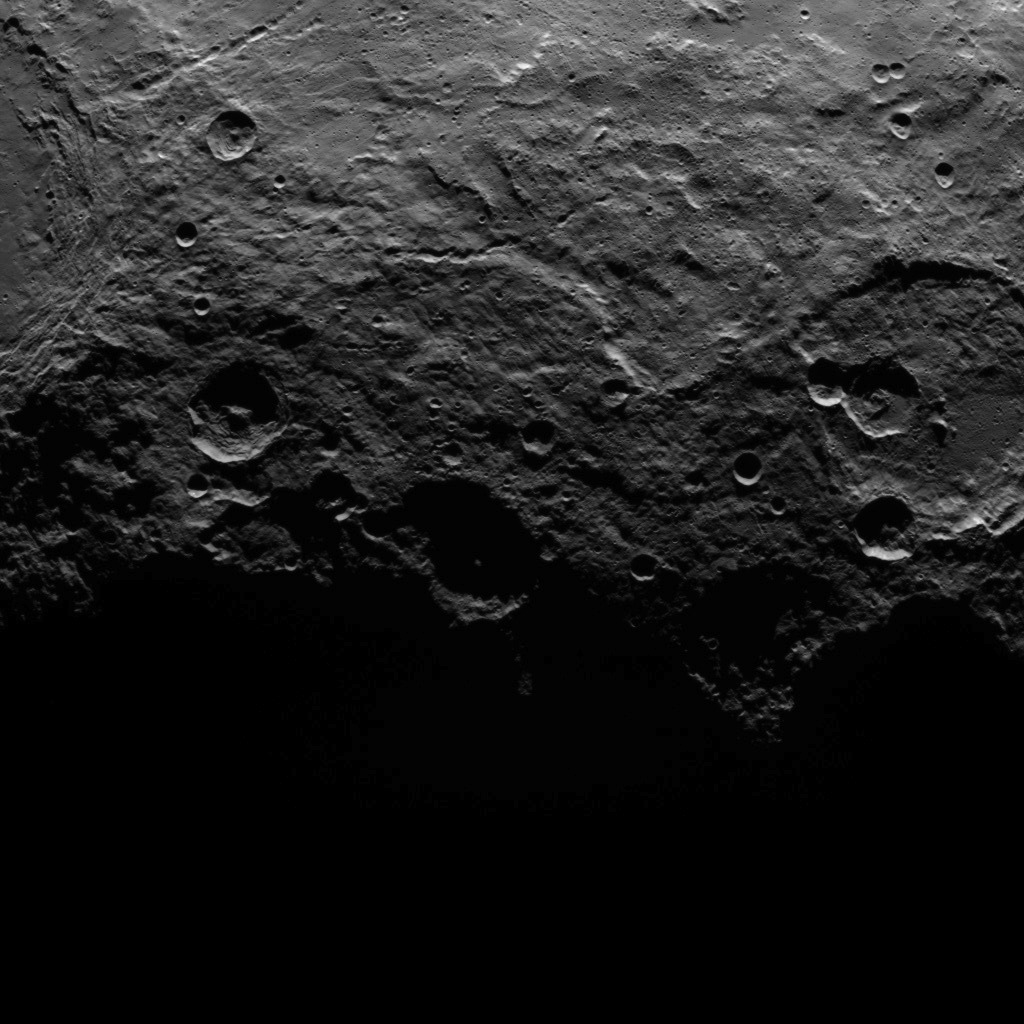

Dawn Survey Orbit Image 43

This image, taken by NASA’s Dawn spacecraft, shows a portion of the southern hemisphere of dwarf planet Ceres from an altitude of 2,700 miles (4,400 kilometers). The image, with a resolution of 1,400 feet (410 meters) per pixel, was taken on June 25, 2015.

The image was obtained on June 25, 2015 from an altitude of 2,700 miles (4,400 kilometers) above Ceres and has a resolution of 1,400 feet (410 meters) per pixel.

Dawn’s mission is managed by JPL for NASA’s Science Mission Directorate in Washington. Dawn is a project of the directorate’s Discovery Program, managed by NASA’s Marshall Space Flight Center in Huntsville, Alabama. UCLA is responsible for overall Dawn mission science. Orbital ATK, Inc., in Dulles, Virginia, designed and built the spacecraft. The German Aerospace Center, the Max Planck Institute for Solar System Research, the Italian Space Agency and the Italian National Astrophysical Institute are international partners on the mission team.

Credit: NASA/JPL-Caltech/UCLA/MPS/DLR/IDA